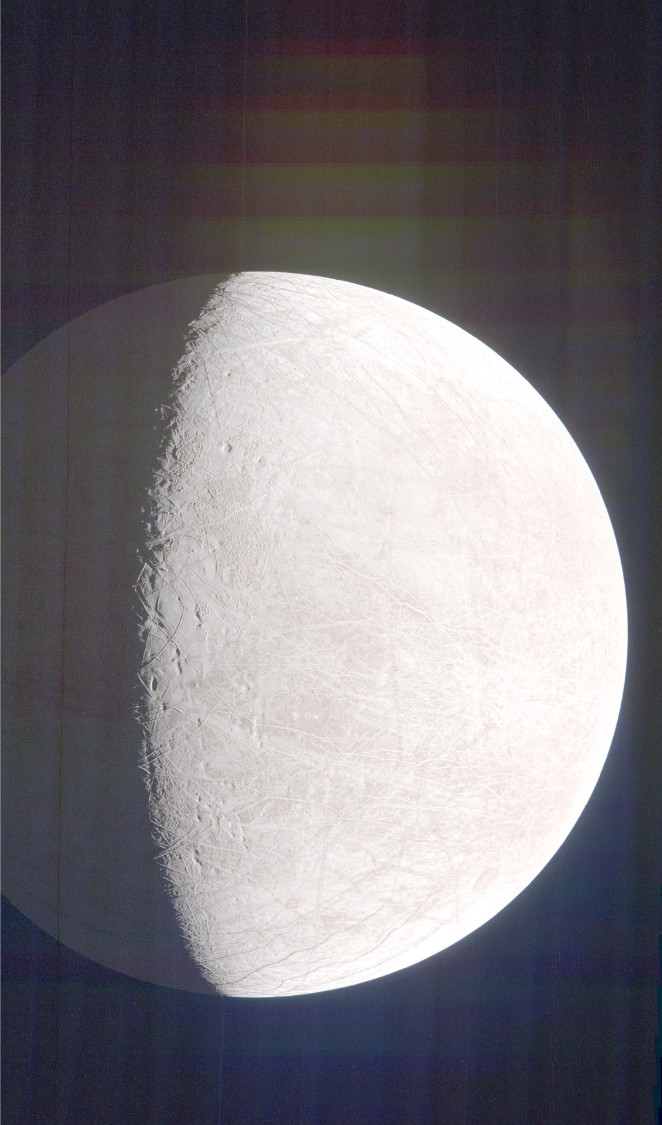

Looking for Eruptions at Jupiter’s Moon Europa

NASA’s Juno mission captured this view of Jupiter’s intriguing, icy moon Europa during a close pass on Sept. 29, 2022. The contrast has been enhanced to help scientists look for signs of eruptions along the limb and terminator – the dividing line between the day and night sides of the moon. None were identified. When processed this way, the image shows features on Europa’s night side illuminated by sunlight reflected from Jupiter, also called Jupiter shine. Along the terminator, low-angle sunlight highlights topography on the moon’s surface.

At the time the image was taken, the Juno spacecraft was 945 miles (1,521 kilometers) from Europa.

Citizen scientist Brian Swift processed the image from raw data from the spacecraft’s JunoCam public engagement camera, brightening darker regions and enhancing the contrast.

Credit: Image data: NASA/JPL-Caltech/SwRI/MSSS, Image processing: Brian Swift CC BY 3.0